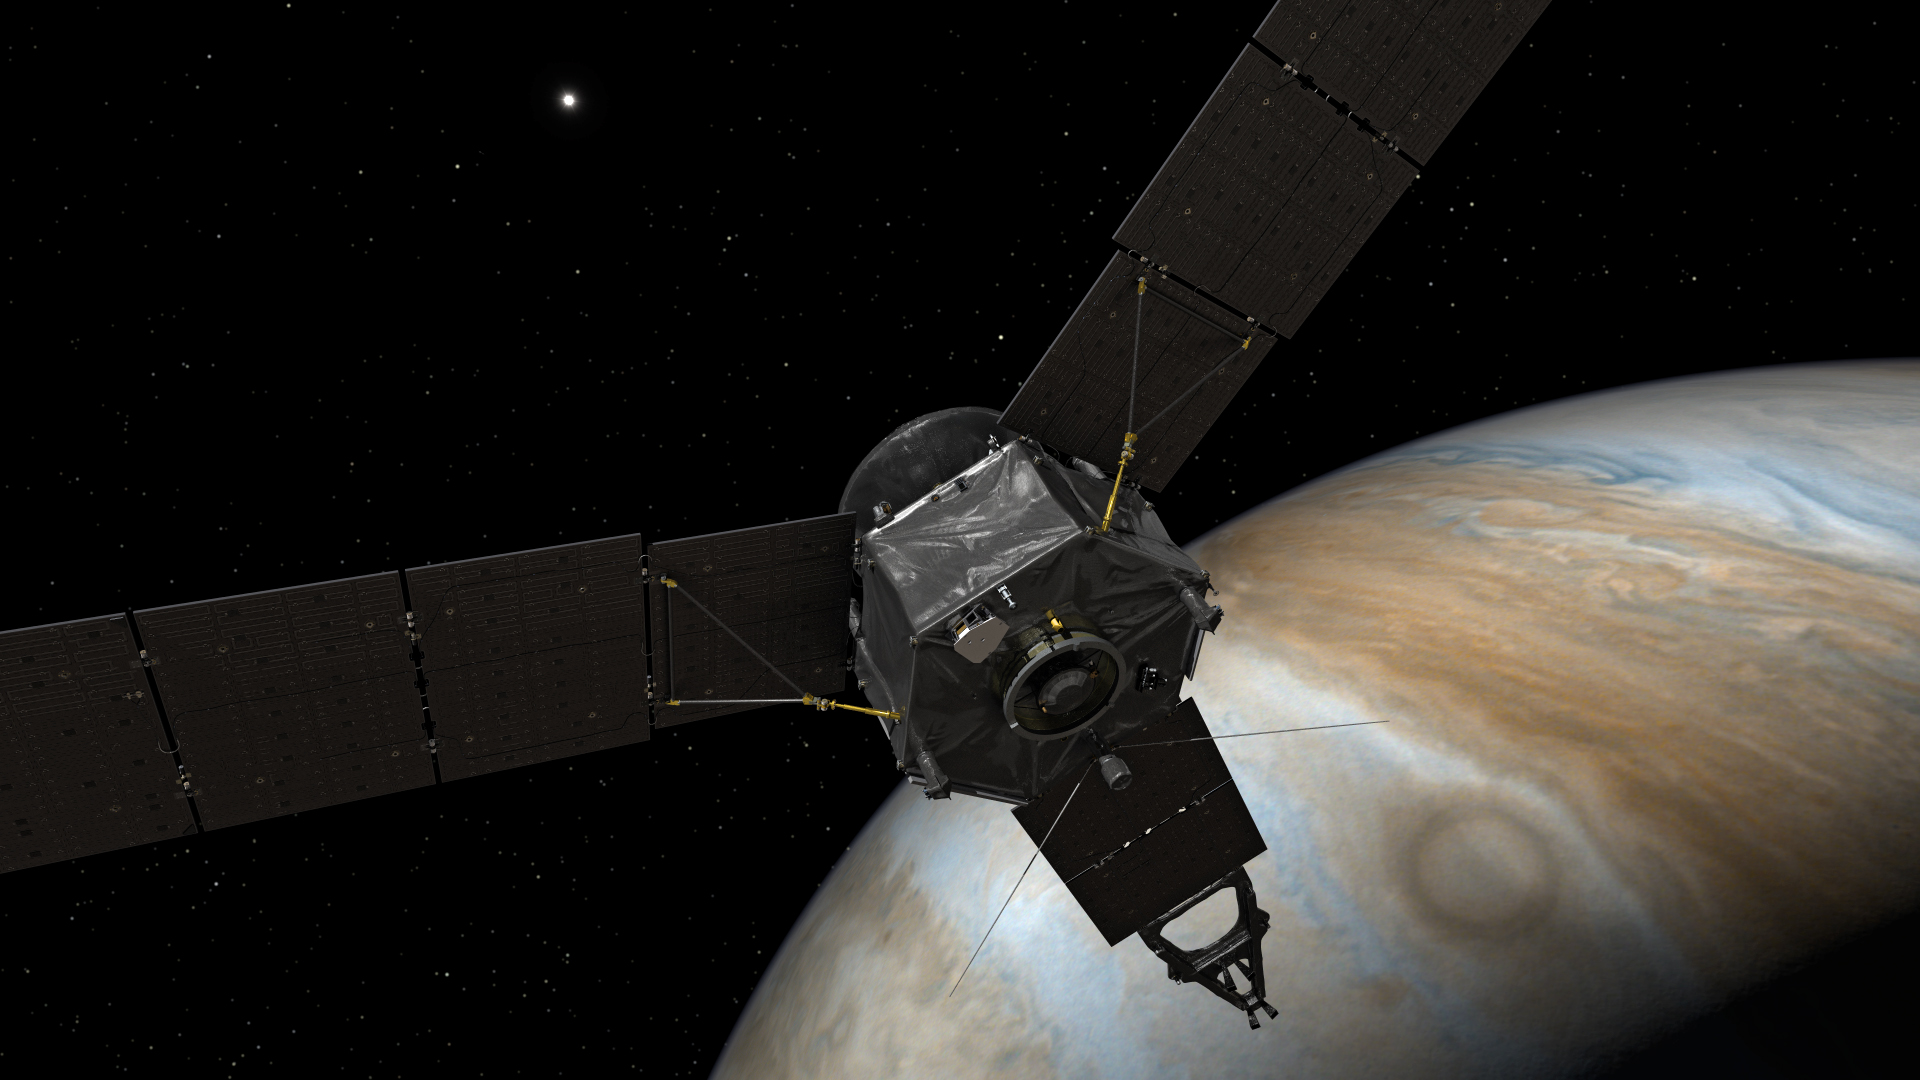

Juno Points Homeward (Artist’s Concept)

This illustration depicts NASA’s Juno spacecraft at Jupiter, with its solar arrays and main antenna pointed toward the distant sun and Earth.

NASA’s Jet Propulsion Laboratory, Pasadena, Calif., manages the Juno mission for the principal investigator, Scott Bolton, of Southwest Research Institute in San Antonio. The Juno mission is part of the New Frontiers Program managed at NASA’s Marshall Space Flight Center in Huntsville, Ala. Lockheed Martin Space Systems, Denver, built the spacecraft. JPL is a division of the California Institute of Technology in Pasadena.

Credit: NASA/JPL-Caltech